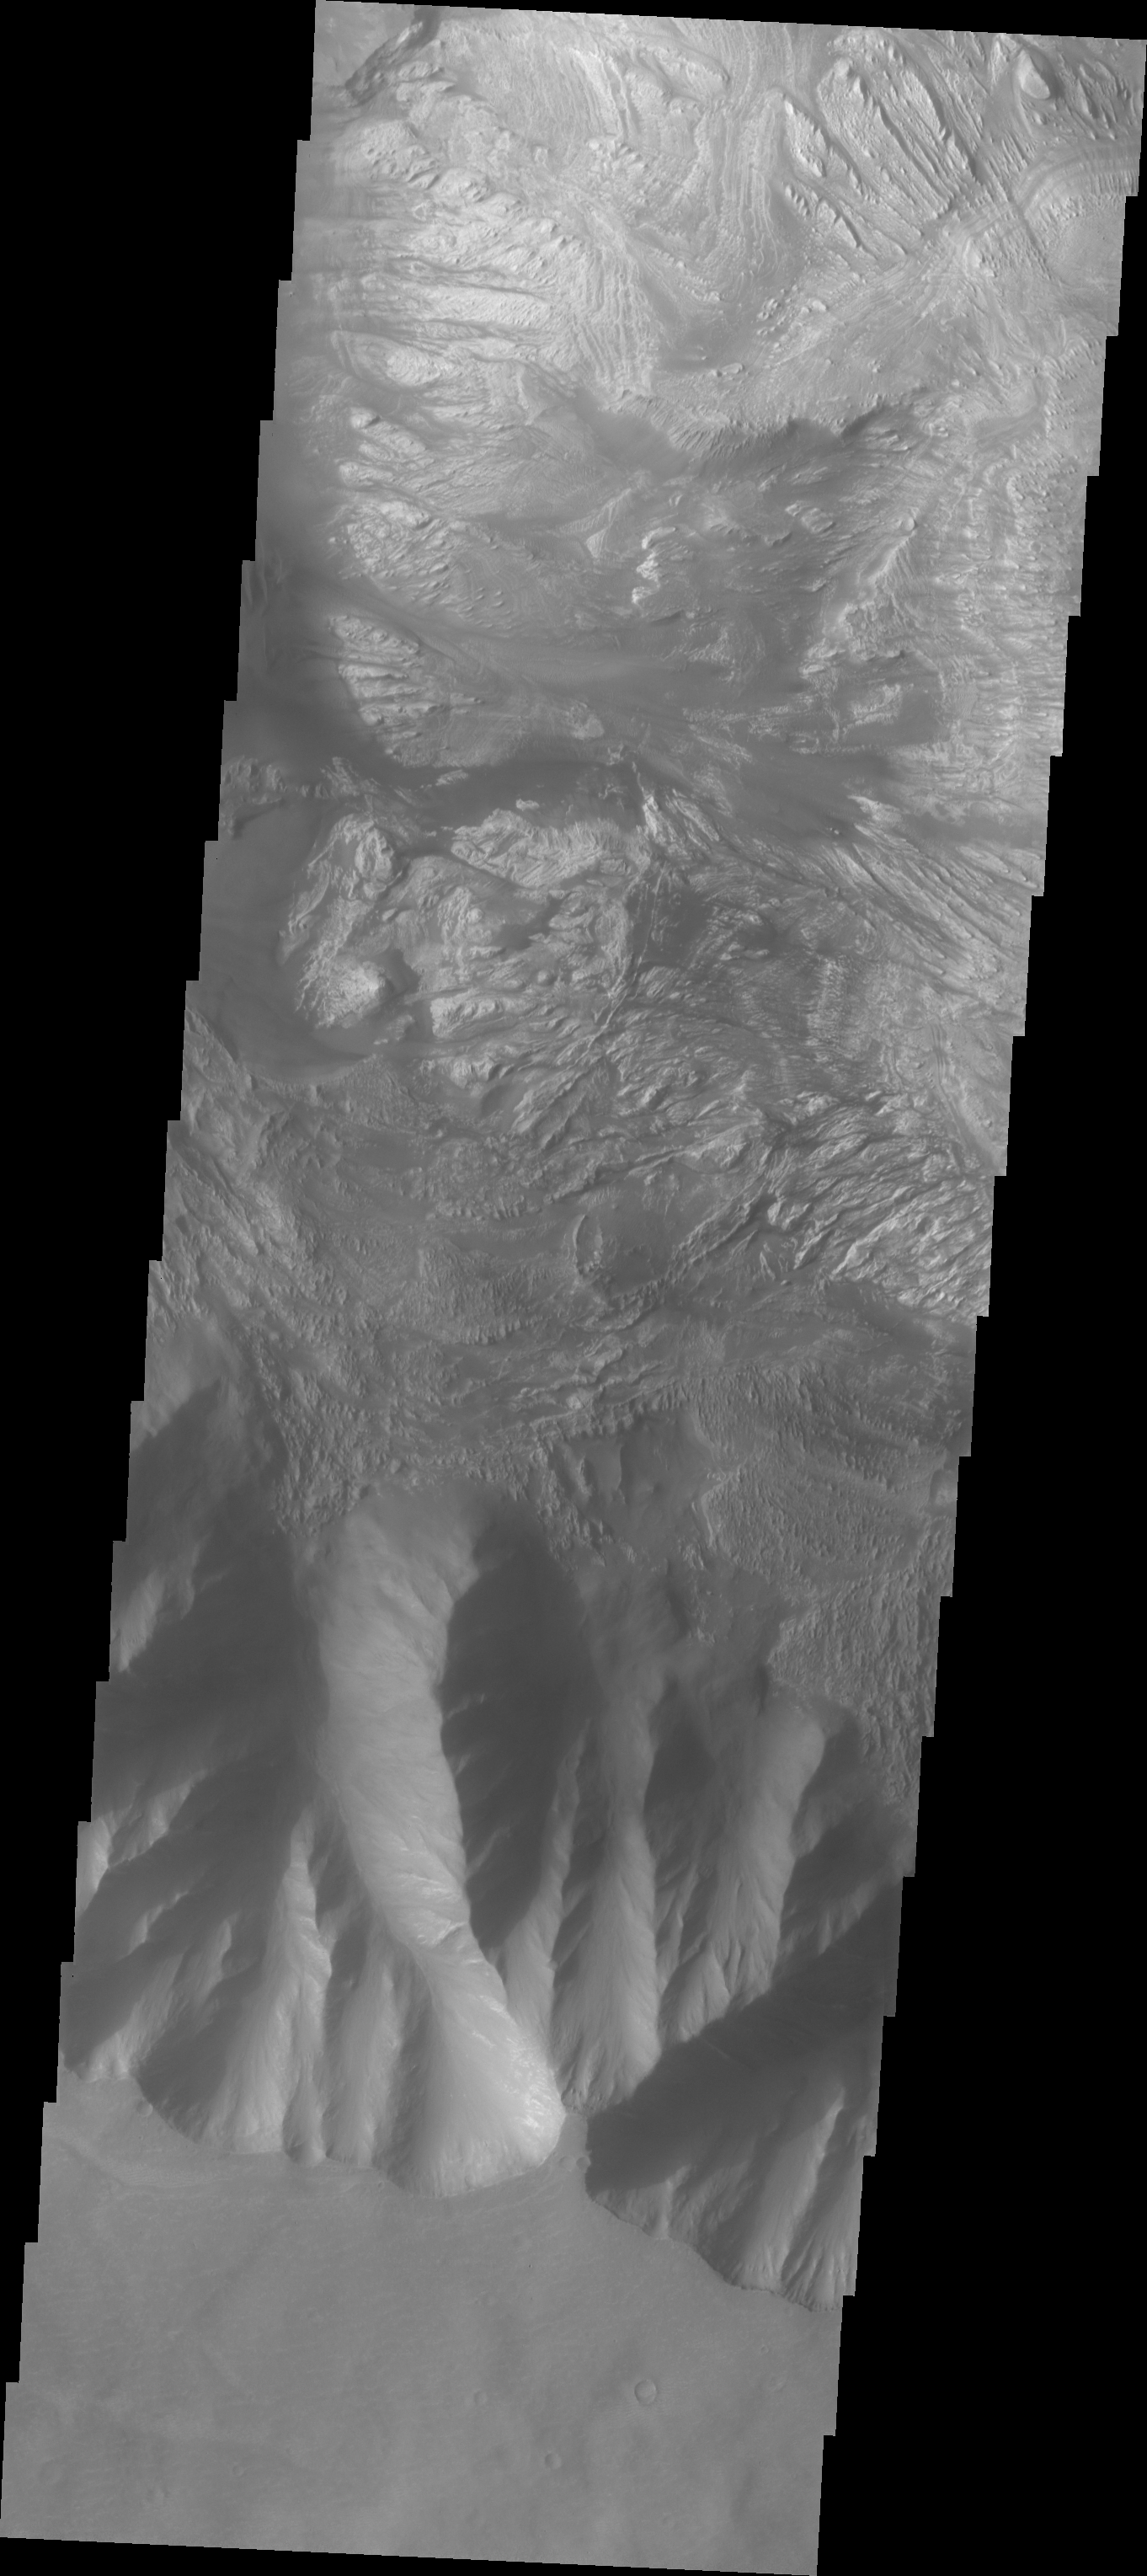

Hebes Chasma

The Odyssey spacecraft has taken some great pictures of Valles Marineris, the largest canyon in the solar system. If this canyon were on Earth, it would stretch from New York to Los Angeles. For the next several weeks, the Image of the Day will tour some of the canyons that make up this vast system. We will start with Ius Chasma in the west, and end with Coprates Chasma to the east. For more information on Vallis Marineris, please see http://mars.jpl.nasa.gov/mep/science/vm.html.

This image shows part of Hebes Chasma. Sun shadows can be seen on the northern part of the image. There are dunes, flow-like features, and layered rocks present.

Image information: VIS instrument. Latitude -1.2, Longitude 282.3 East (77.7 West). 19 meter/pixel resolution.

Note: this THEMIS visual image has not been radiometrically nor geometrically calibrated for this preliminary release. An empirical correction has been performed to remove instrumental effects. A linear shift has been applied in the cross-track and down-track direction to approximate spacecraft and planetary motion. Fully calibrated and geometrically projected images will be released through the Planetary Data System in accordance with Project policies at a later time.

NASA’s Jet Propulsion Laboratory manages the 2001 Mars Odyssey mission for NASA’s Office of Space Science, Washington, D.C. The Thermal Emission Imaging System (THEMIS) was developed by Arizona State University, Tempe, in collaboration with Raytheon Santa Barbara Remote Sensing. The THEMIS investigation is led by Dr. Philip Christensen at Arizona State University. Lockheed Martin Astronautics, Denver, is the prime contractor for the Odyssey project, and developed and built the orbiter. Mission operations are conducted jointly from Lockheed Martin and from JPL, a division of the California Institute of Technology in Pasadena.

Credit: NASA/JPL/Arizona State University